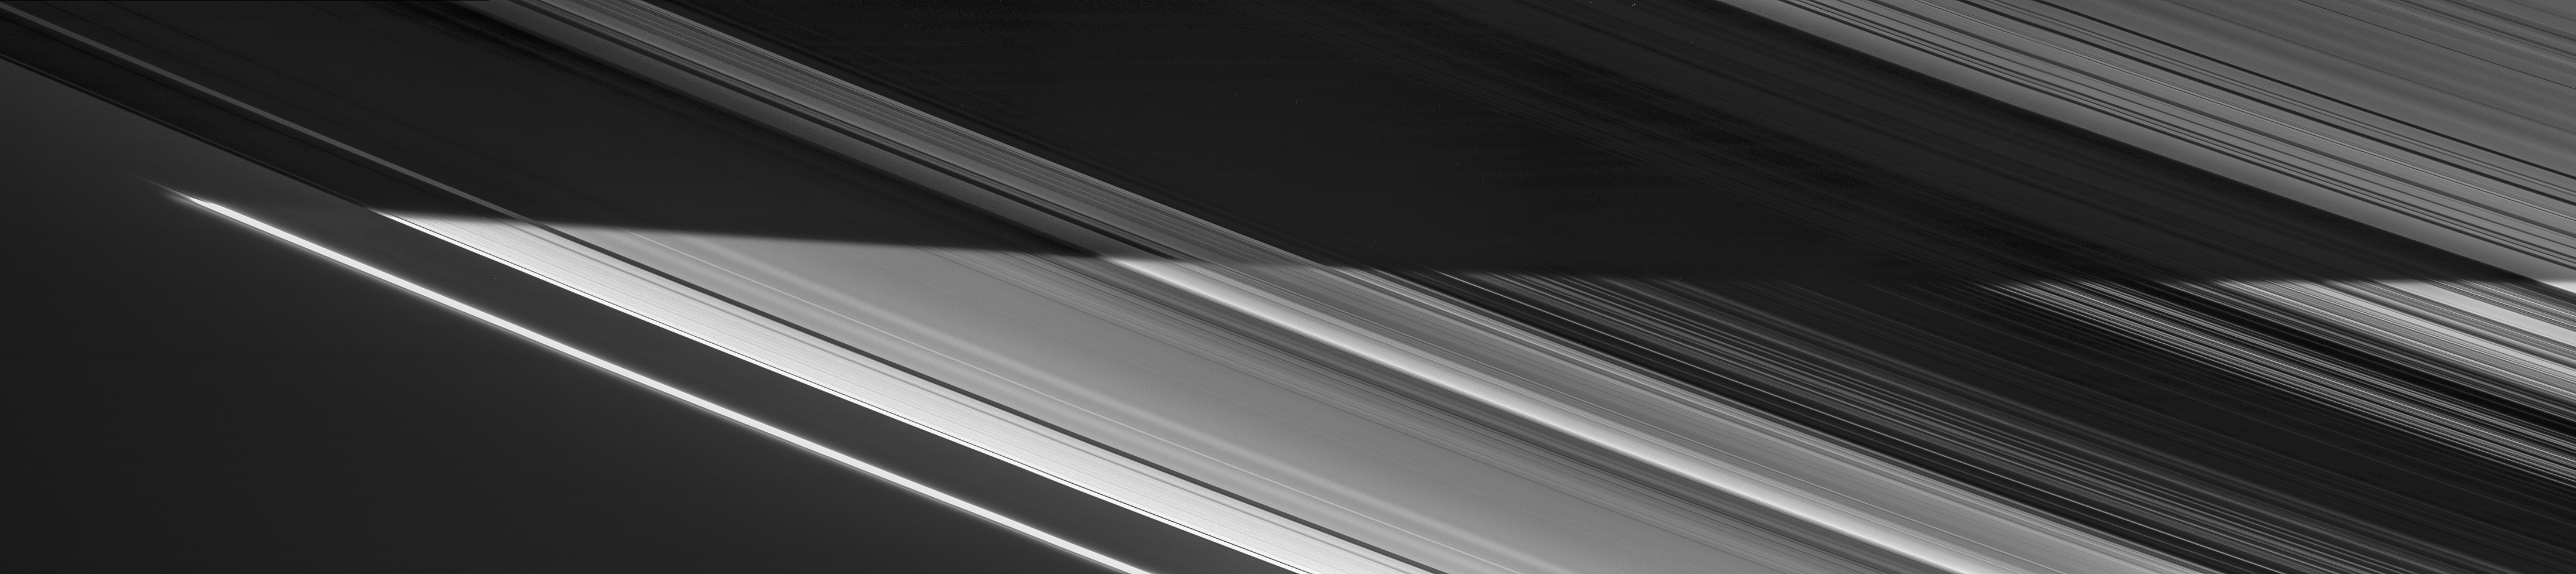

The Edge of the Night

Saturn’s shadow sweeps across the rings in a view captured on Nov. 5, 2006 by NASA’s Cassini spacecraft. In the bottom half of the image, the countless icy particles that make up the rings bask in full daylight. In the top half, they move through Saturn’s shadow. On the right side of the image, the planet’s night side, dimly lit by reflected ringshine, can be seen through gaps in the darkened rings.

This view is a mosaic of four visible light images taken with Cassini’s narrow-angle camera at a distance of approximately 932,000 miles (1.5 million kilometers) from Saturn.

The Cassini spacecraft ended its mission on Sept. 15, 2017.

The Cassini mission is a cooperative project of NASA, ESA (the European Space Agency) and the Italian Space Agency. The Jet Propulsion Laboratory, a division of Caltech in Pasadena, manages the mission for NASA’s Science Mission Directorate, Washington. The Cassini orbiter and its two onboard cameras were designed, developed and assembled at JPL. The imaging operations center is based at the Space Science Institute in Boulder, Colorado.

Credit: NASA/JPL-Caltech/Space Science Institute